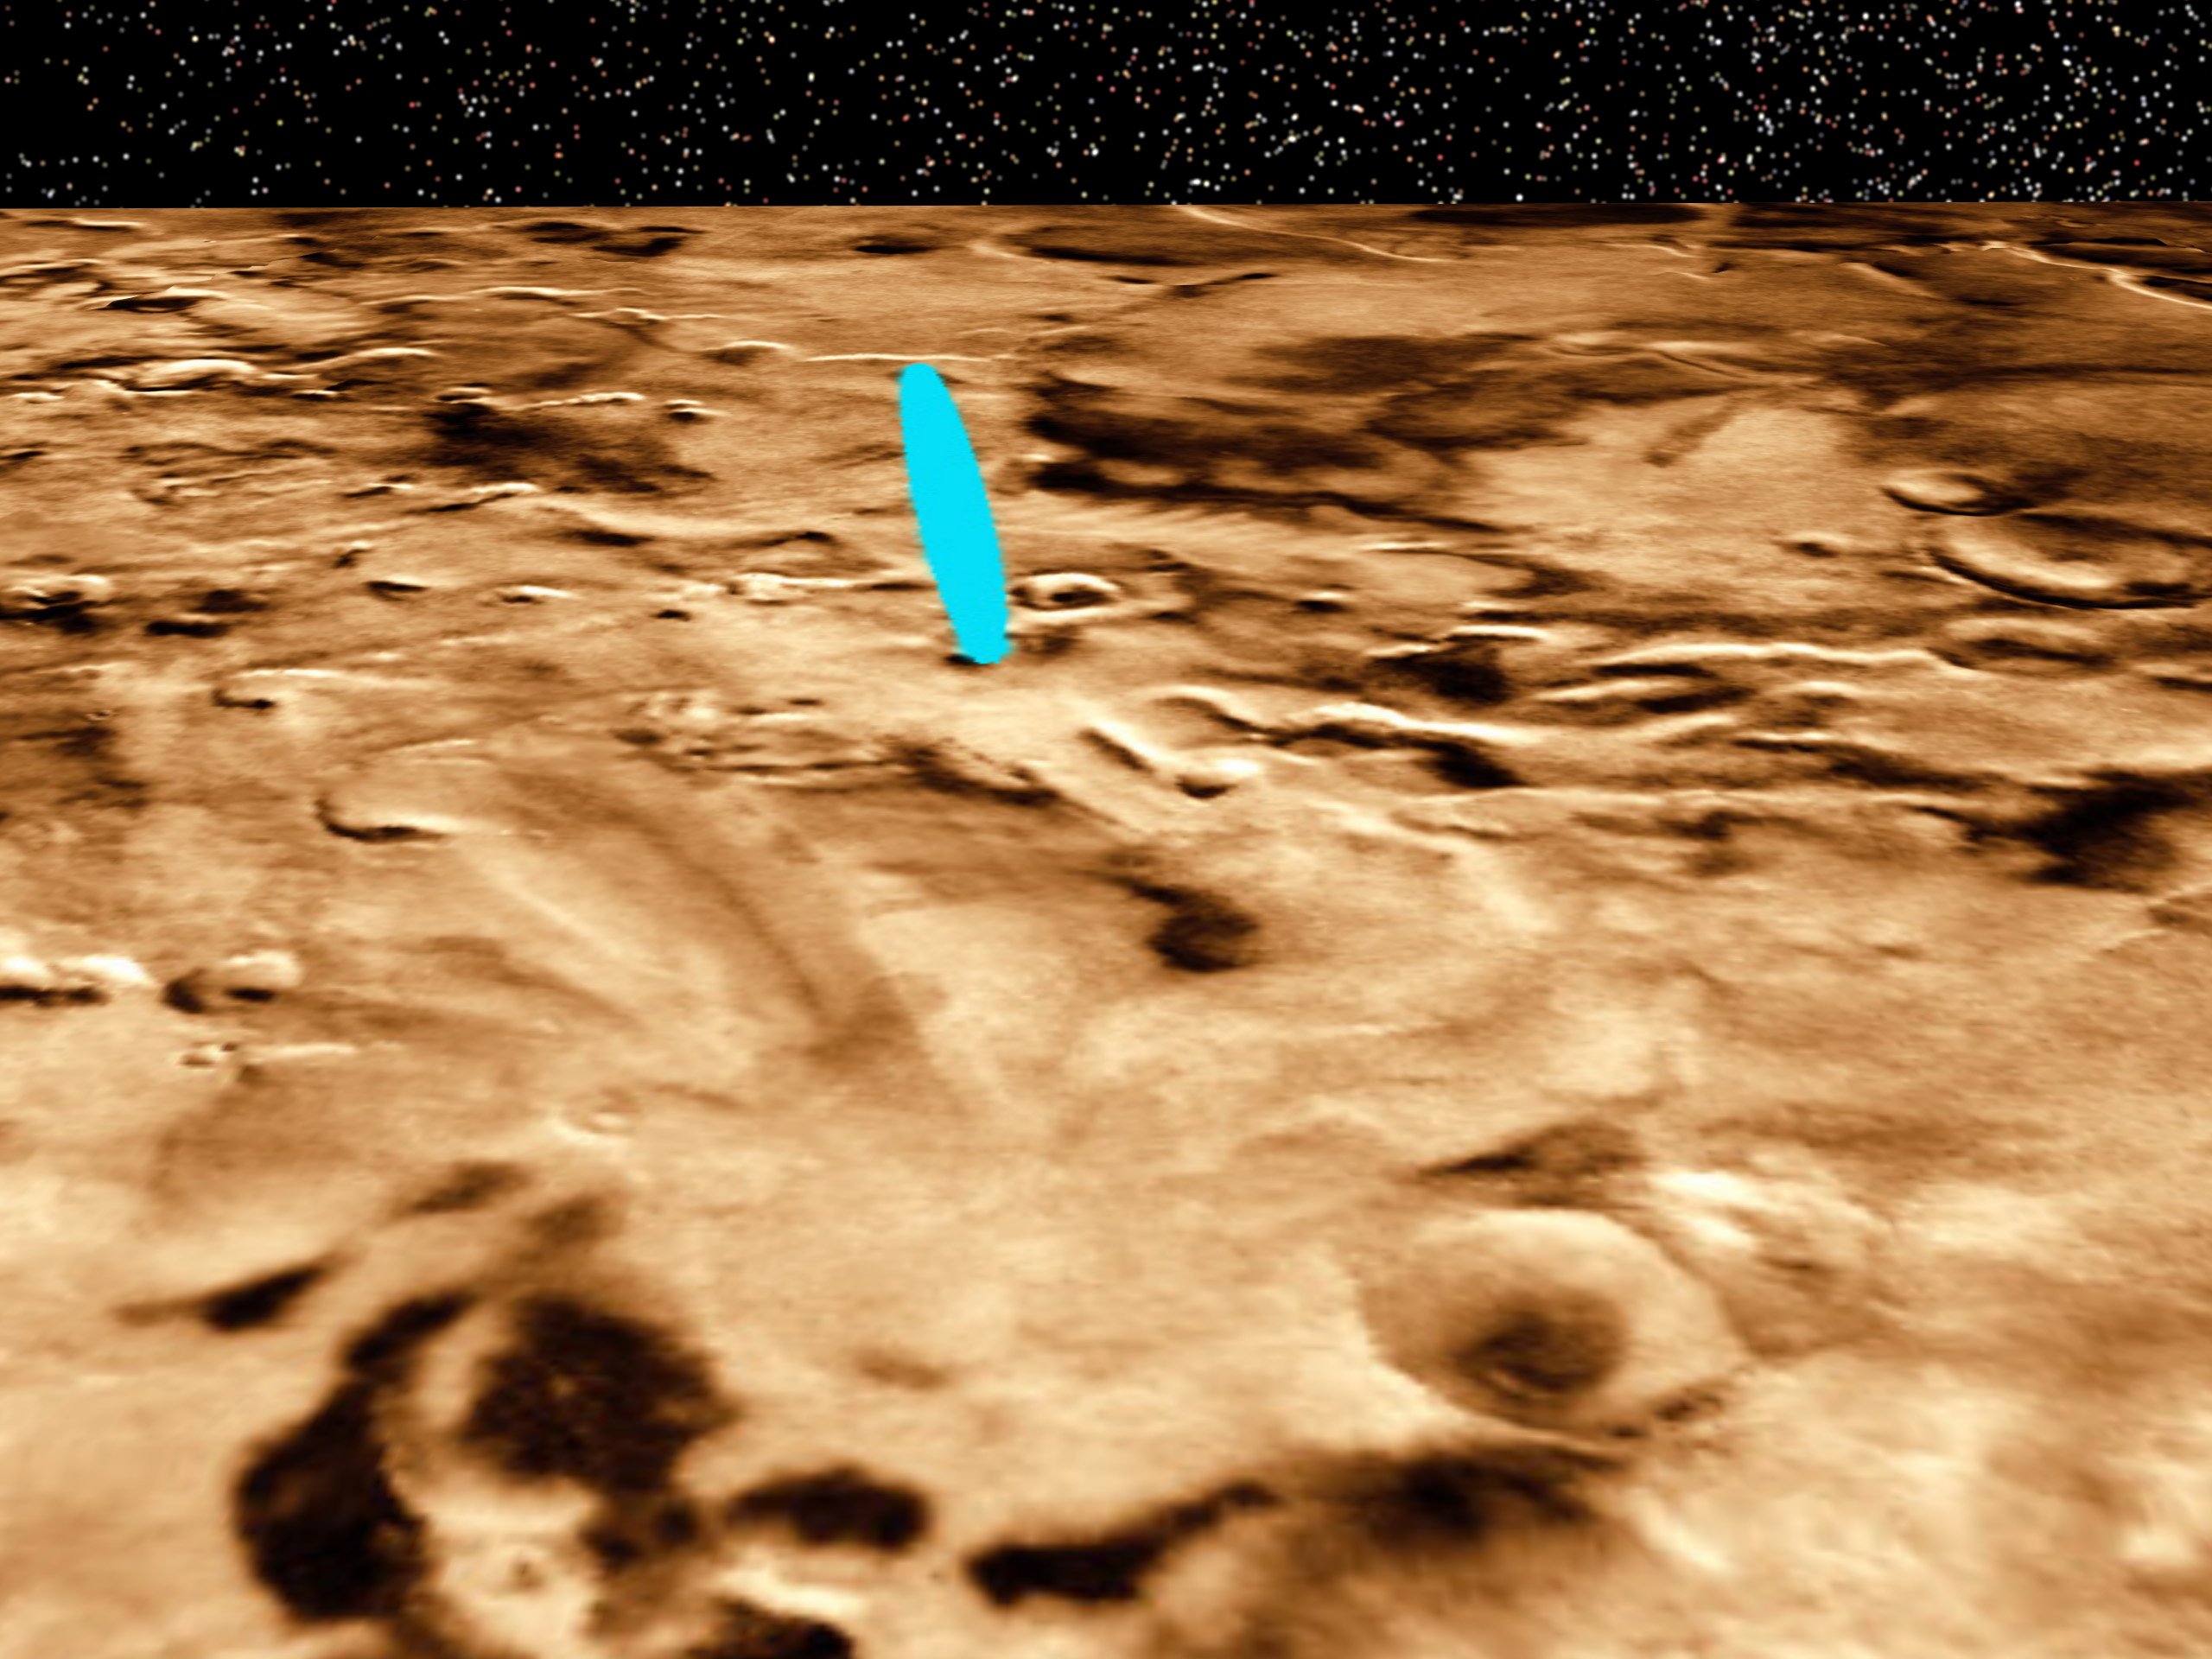

Proposed Mars Polar Lander Landing Site (Perspective View 1)

This three-dimensional perspective view of the Martian polar layered terrain was created by combining Viking images with Mars Global Surveyor Mars Orbiter Laser Altimeter measurements of the height of the surface. A bright blue ellipse indicates the landing location of the landing site. The ellipse is 5 kilometers wide and 90 kilometers long. . The landing site is located at latitude 76 degrees South, longitude 195 degrees West.

Launched Jan. 3, Mars Polar Lander will set down gently on the Red Planet Dec. 3 for the start of a three-month mission to help scientists study the planet’s climate history. Polar Lander was launched toward a Colorado-sized area at about 75 degrees south latitude on Mars. Mission planners have been reviewing images and three-dimensional topographic measurements from NASA’s orbiting Mars Global Surveyor mission to pick a safe and scientifically interesting spot to land.

Piggybacking on the Polar Lander are two basketball-sized aeroshells containing the Deep Space 2 microprobes. Part of NASA’s New Millennium program, which tests risky new technologies for future science missions, these two grapefruit-sized penetrators will smash into Mars at about 400 mph and search for signs of water ice about 3 feet below the surface.

Mars Polar Lander and its companion mission, the Mars Climate Orbiter, make up the second wave of spacecraft in the long-term Mars Surveyor Program, which is managed by the Jet Propulsion Laboratory for NASA’s Office of Space Science. JPL’s industrial partner in the development and operation of the Mars Global Surveyor, Polar Lander, and Climate Orbiter spacecraft is Lockheed Martin Astronautics, Denver, CO. JPL is a division of the California Institute of Technology, Pasadena, CA.

Credit: NASA/JPL